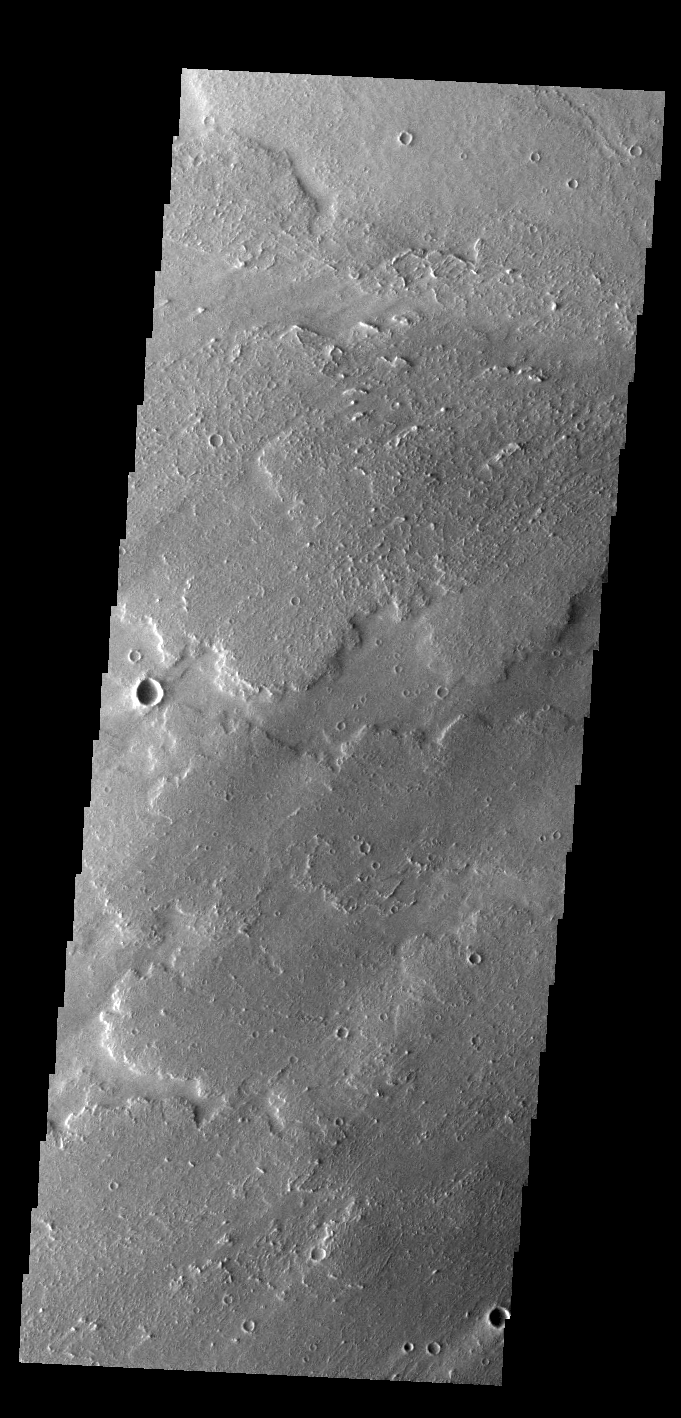

Daedalia Planum

Today’s VIS image shows a small portion of the immense lava flows that originated from Arsia Mons. Arsia Mons is the southernmost of the three large aligned volcanoes in the Tharsis region. Arsia Mons’ last eruption was 10s of million years ago. The different surface textures are created by differences in the lava viscosity and cooling rates. The lobate margins of each flow can be traced back to the start of each flow — or to the point where they are covered by younger flows. Flows in Daedalia Planum can be as long as 180 km (111 miles). For comparison the longest Hawaiian lava flow is only 51 km (˜31 miles) long. The total area of Daedalia Planum is 2.9 million square km – more than four times the size of Texas. Windstreaks in this image show unidirectional winds from the upper right corner towards the lower left corner.

Credit: NASA/JPL-Caltech/ASU